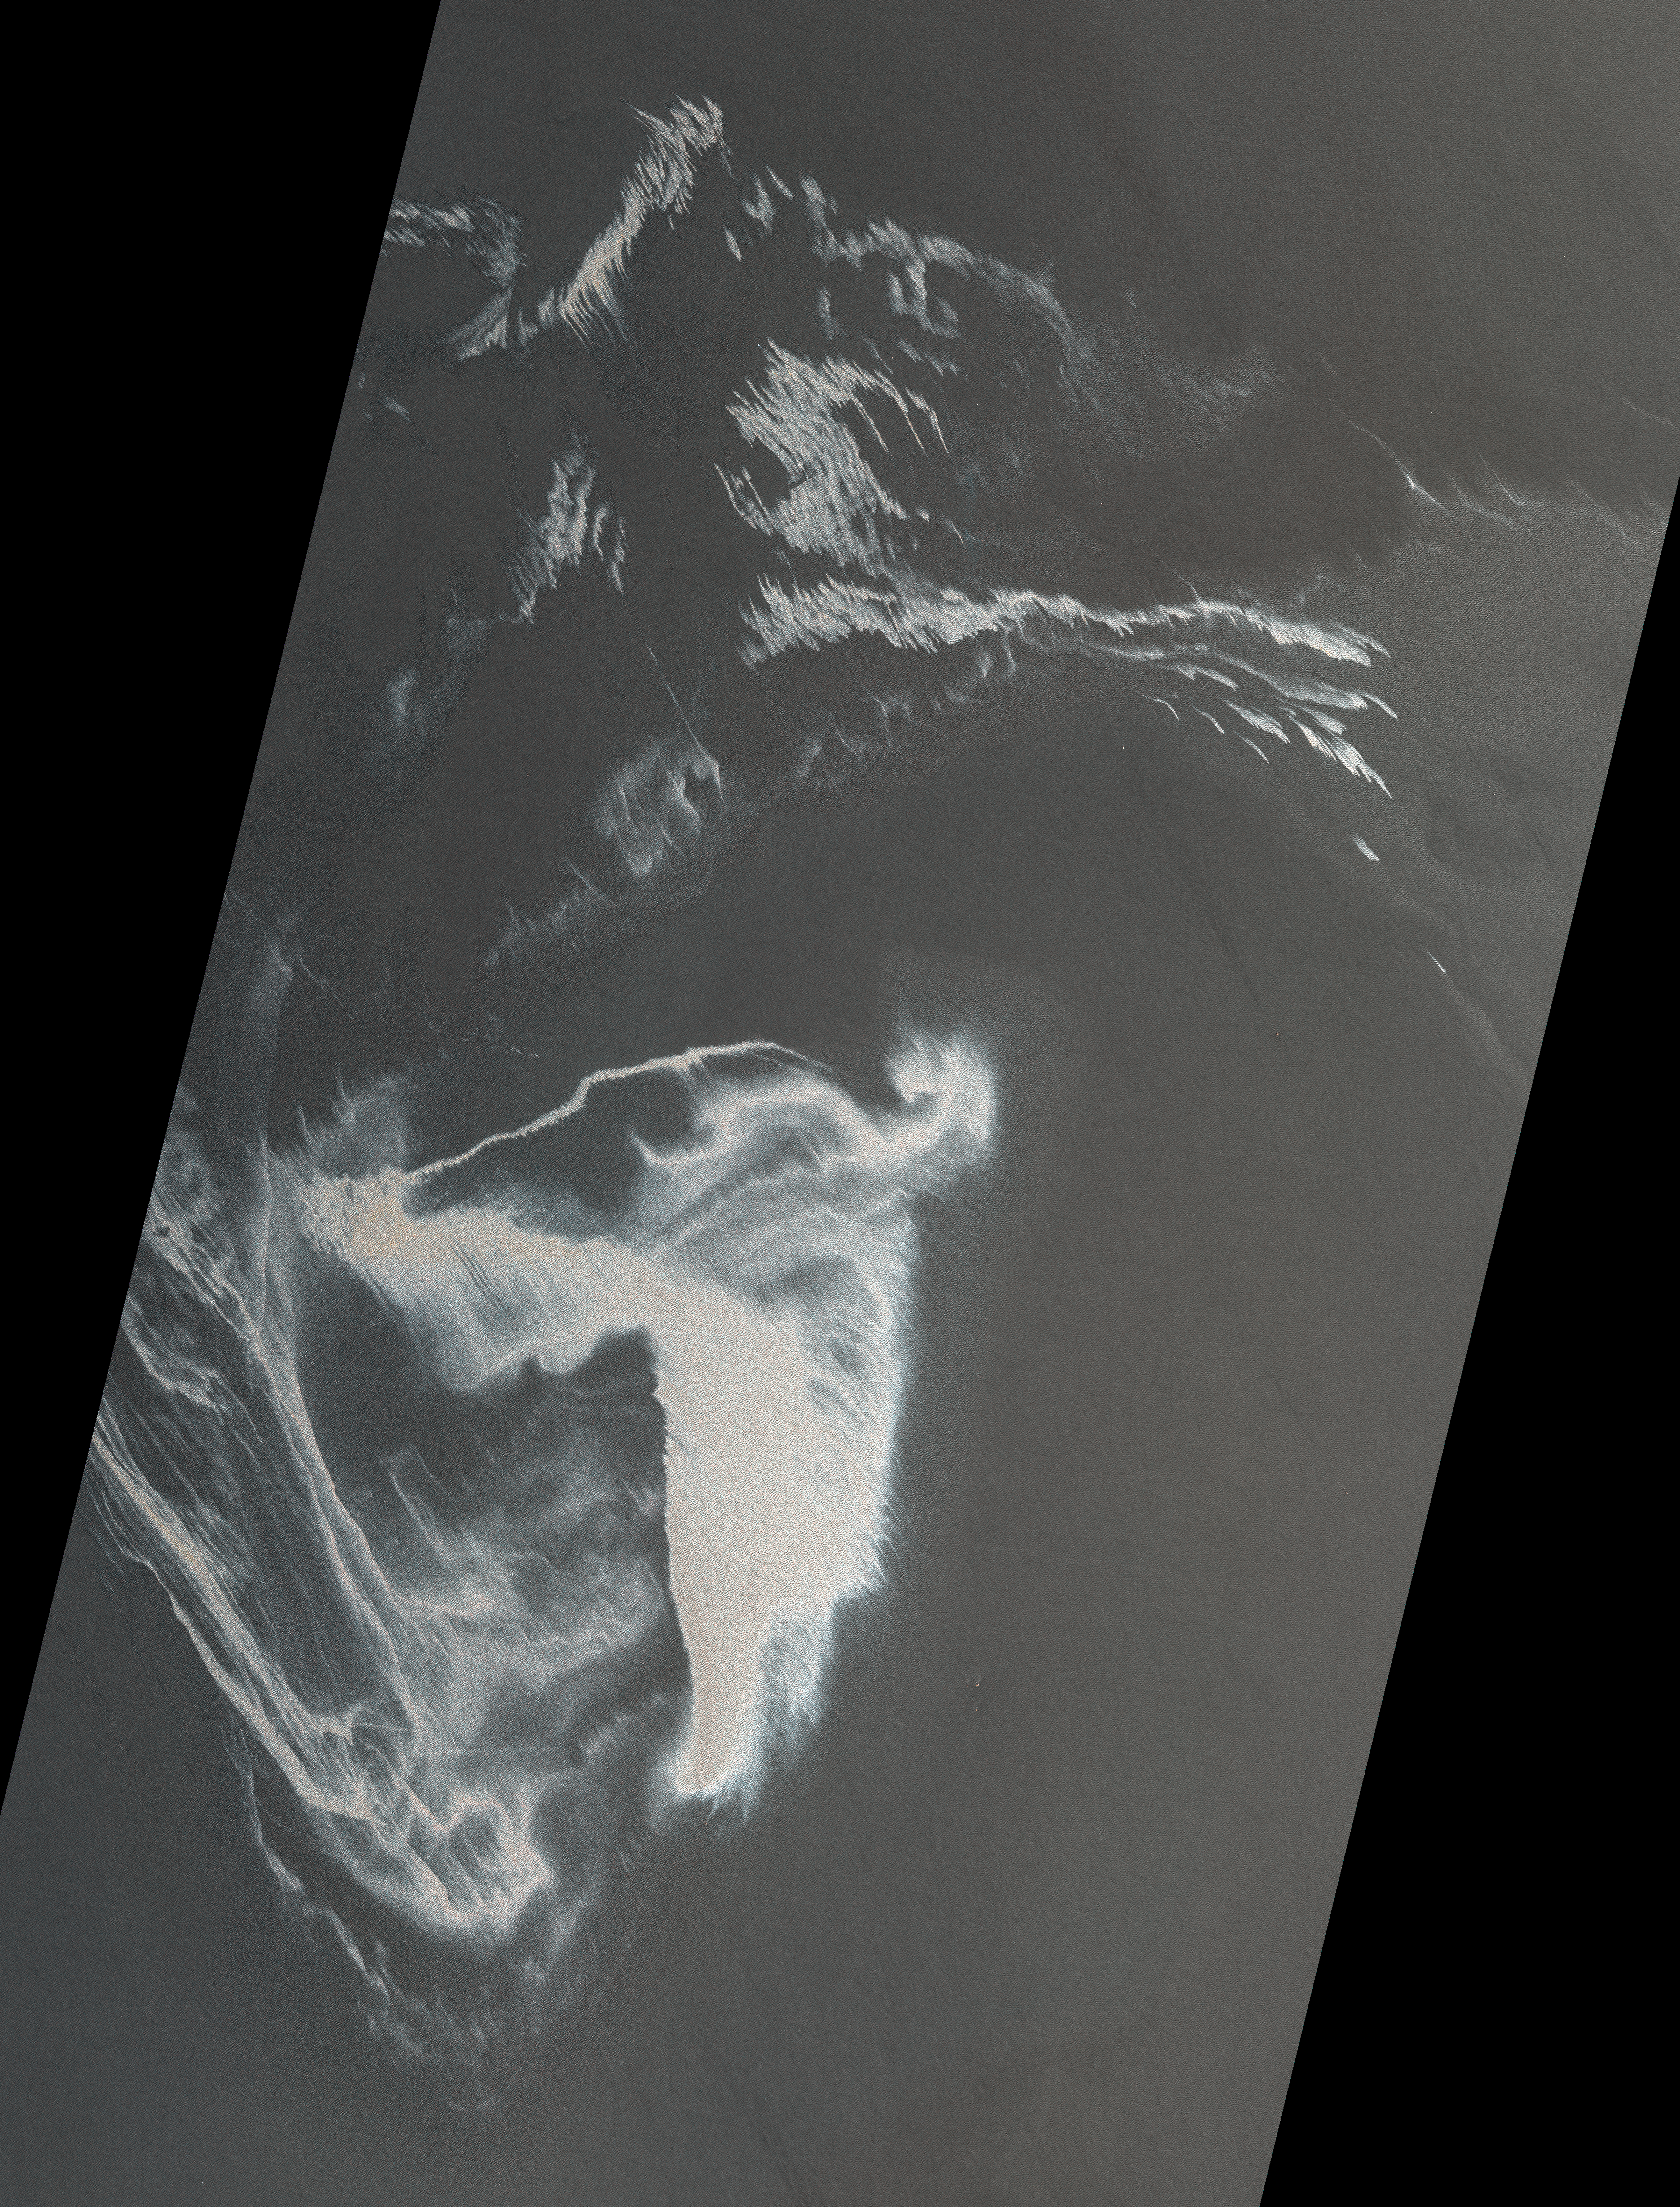

ASTER Images Gulf of Mexico Oil Spill

On April 20, 2010, an explosion destroyed the Deepwater Horizon oil platform operating in the Gulf of Mexico 80 kilometers (50 miles) offshore, killing 11 crew members, and releasing 5,000 barrels of oil per day into the water. The huge oil slick was being carried towards the Mississippi River Delta, and was expected to reach the Louisiana, Alabama, and Mississippi shores as early as Monday, May 3. This image, from the Advanced Spaceborne Thermal Emission and Reflection Radiometer (ASTER) instrument on NASA’s Terra spacecraft, was acquired May 1, 2010. It is located at 29.0 degrees north latitude, 88.3 degrees west longitude. The image covers an area of 79.1 by 103.9 kilometers (49 by 64.4 miles).

With its 14 spectral bands from the visible to the thermal infrared wavelength region and its high spatial resolution of 15 to 90 meters (about 50 to 300 feet), ASTER images Earth to map and monitor the changing surface of our planet. ASTER is one of five Earth-observing instruments launched December 18, 1999, on NASA’s Terra. The instrument was built by Japan’s Ministry of Economy, Trade and Industry. A joint U.S./Japan science team is responsible for validation and calibration of the instrument and the data products.

The broad spectral coverage and high spectral resolution of ASTER provides scientists in numerous disciplines with critical information for surface mapping and monitoring of dynamic conditions and temporal change. Example applications are: monitoring glacial advances and retreats; monitoring potentially active volcanoes; identifying crop stress; determining cloud morphology and physical properties; wetlands evaluation; thermal pollution monitoring; coral reef degradation; surface temperature mapping of soils and geology; and measuring surface heat balance.

The ASTER U.S. science team is located at NASA’s Jet Propulsion Laboratory, Pasadena, Calif. The Terra mission is part of NASA’s Science Mission Directorate, Washington, D.C.

Credit: NASA/GSFC/METI/ERSDAC/JAROS, and U.S./Japan ASTER Science Team